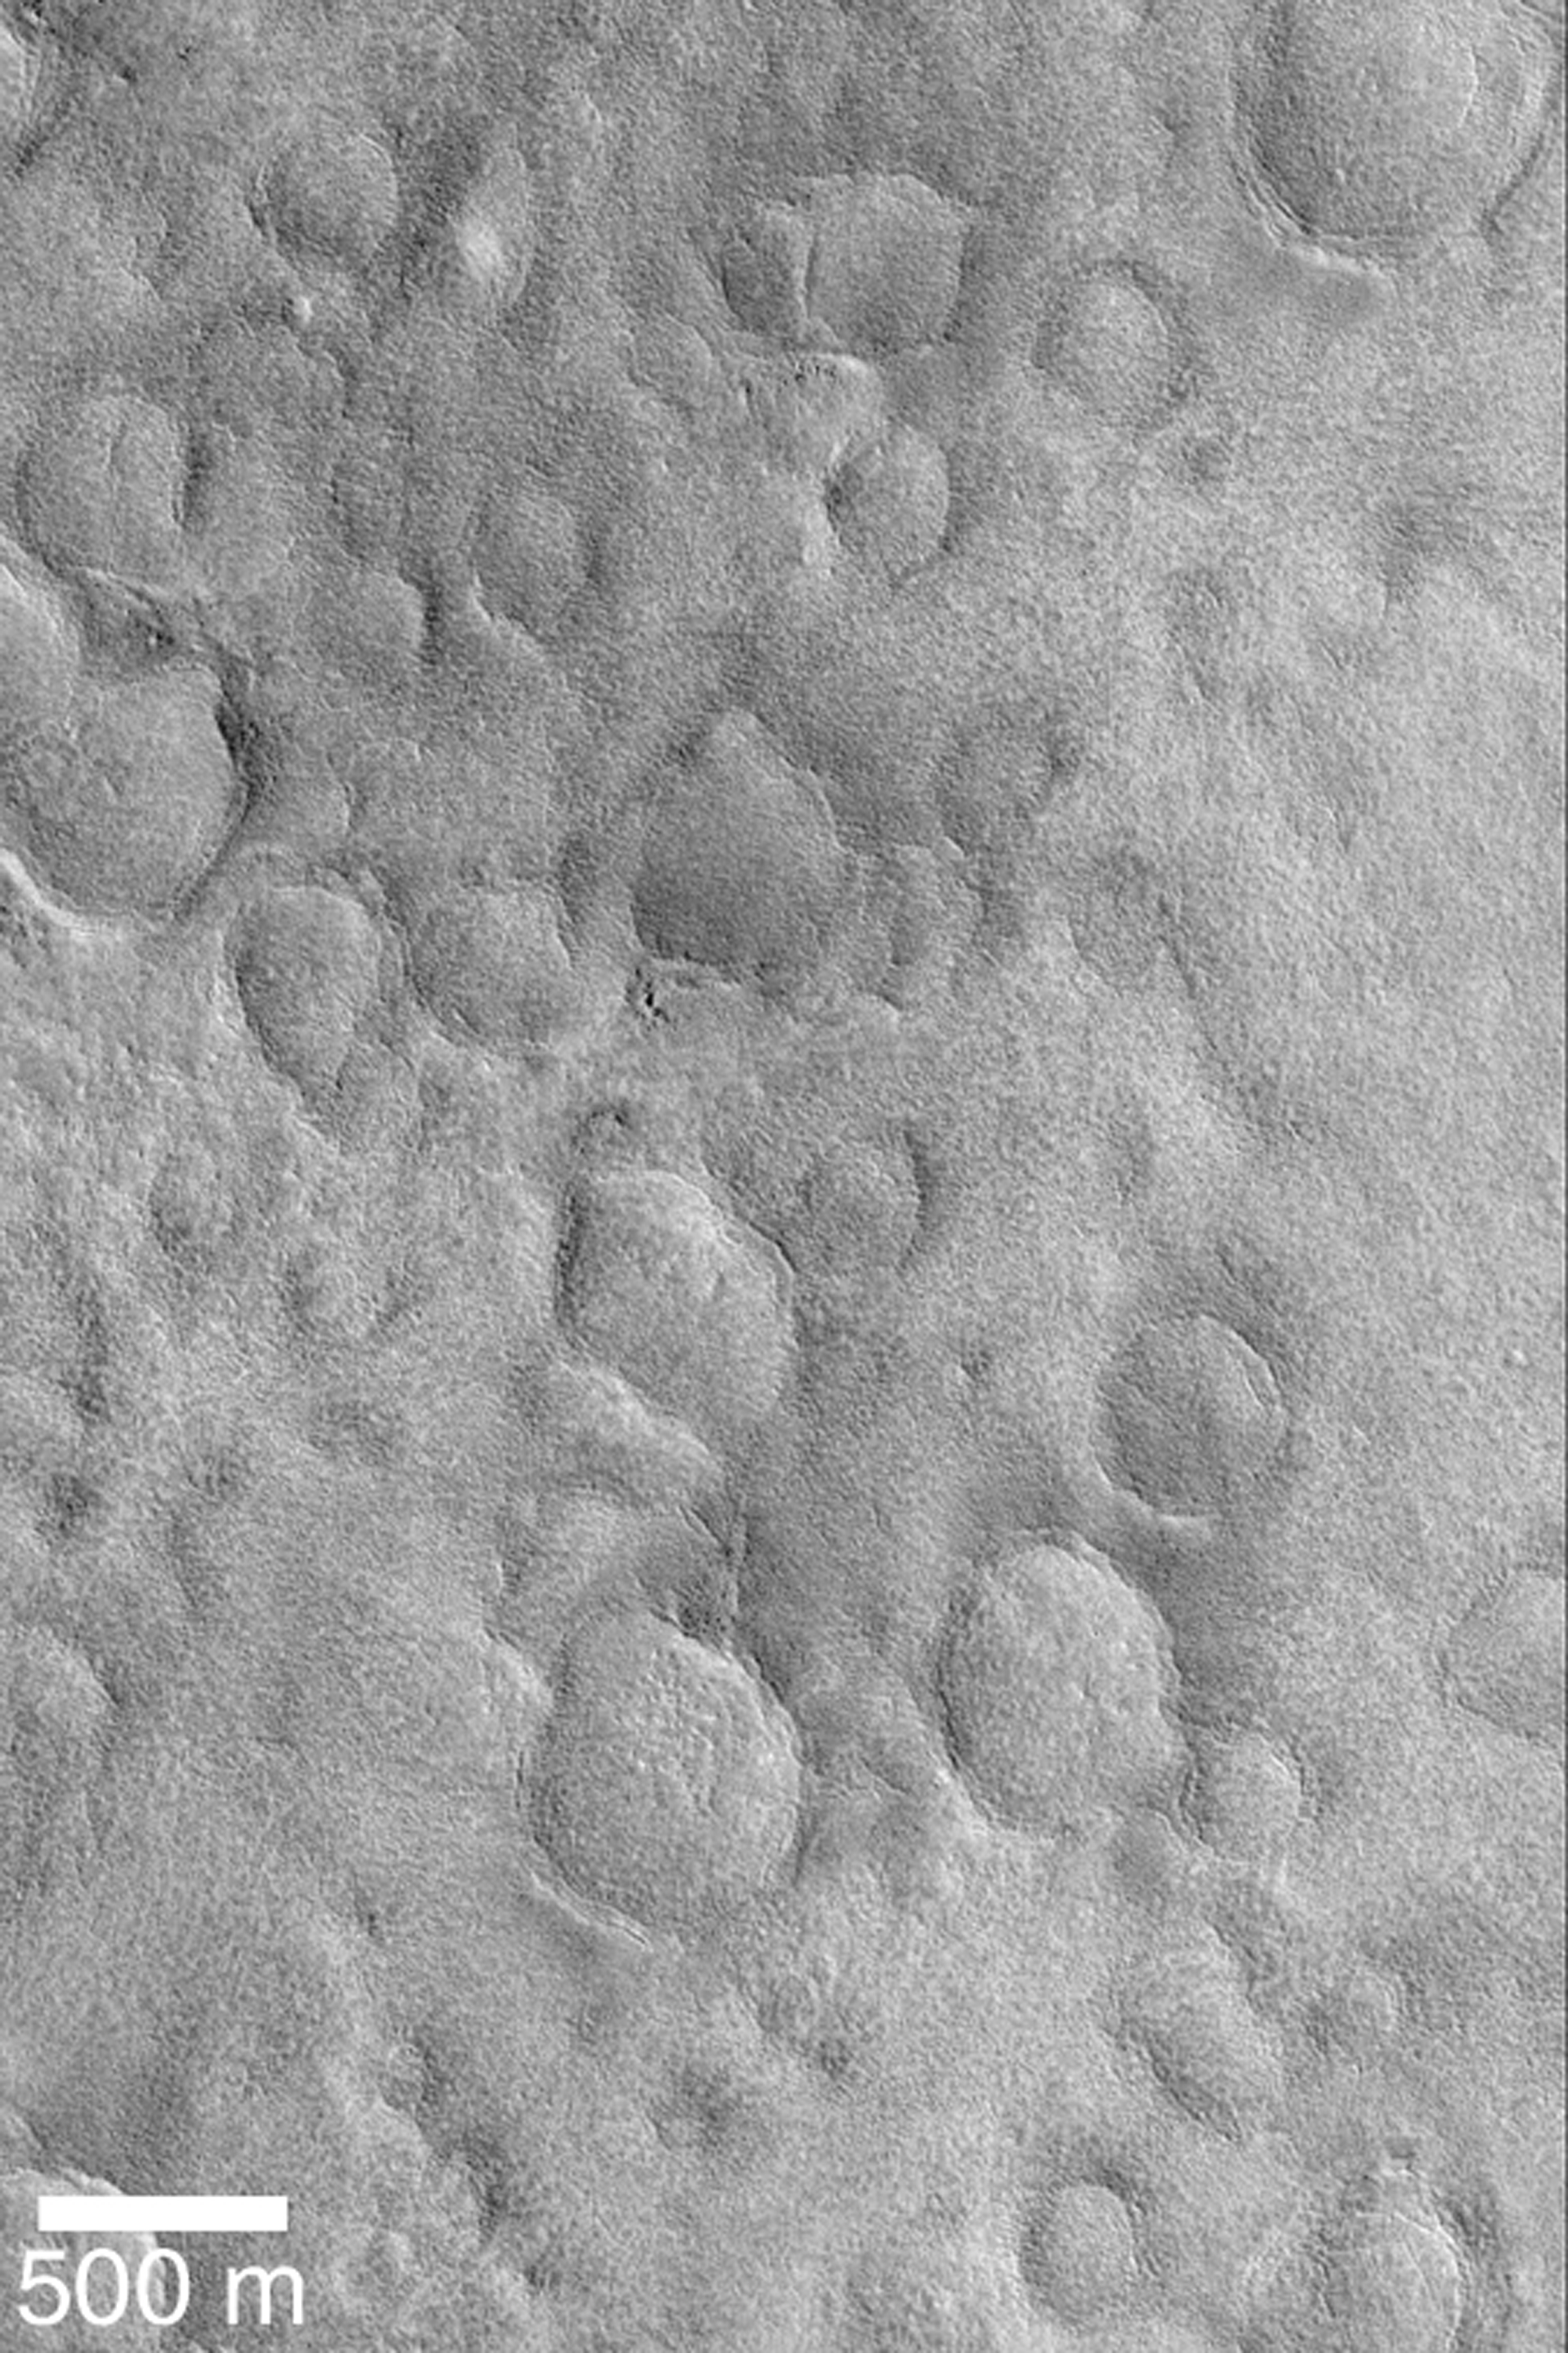

Buried Craters of Utopia

MGS MOC Release No. MOC2-365, 19 May 2003

Beneath the northern plains of Mars are numerous buried meteor impact craters. One of the most heavily-cratered areas, although buried, occurs in Utopia Planitia, as shown in this Mars Global Surveyor (MGS) Mars Orbiter Camera (MOC) image. The history of Mars is complex; impact craters provide a tool by which to understand some of that history. In this case, a very ancient, cratered surface was thinly-buried by younger material that is not cratered at all. This area is near 48.1°N, 228.2°W; less than 180 km (112 mi) west of the Viking 2 lander site. Sunlight illuminates the scene from the lower left.

Credit: NASA/JPL/Malin Space Science Systems